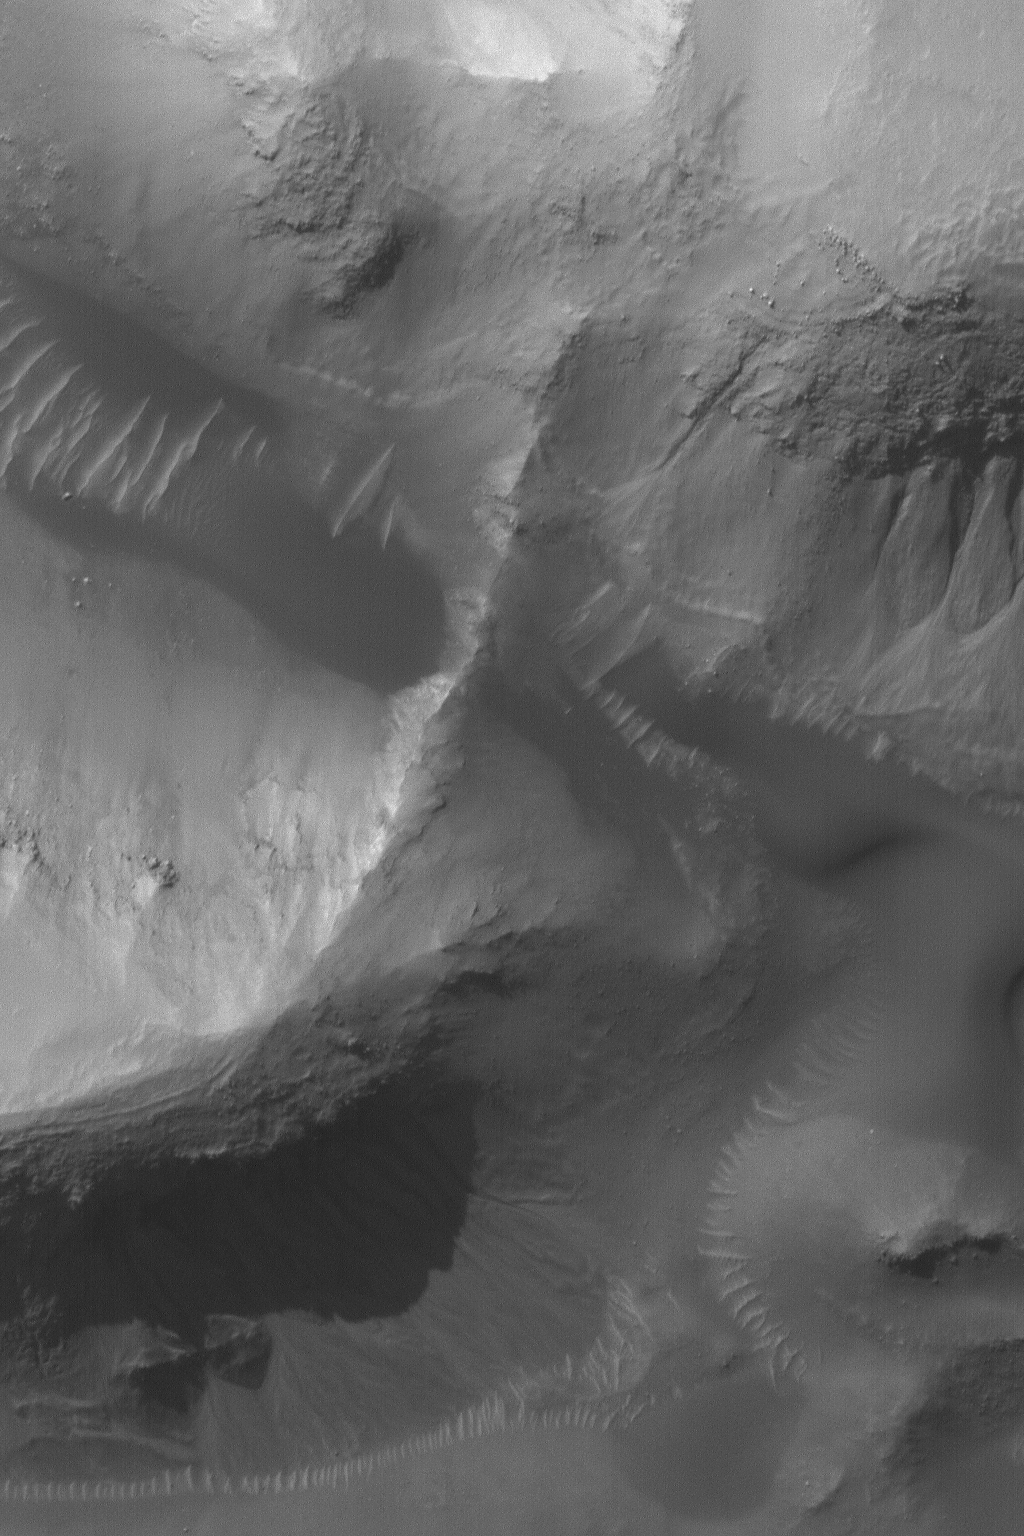

Gullies and Dunes

2 June 2004
This 1.5 meters (5 ft.) per pixel Mars Global Surveyor (MGS) Mars Orbiter Camera (MOC) image of gullies and dunes in a crater near Gorgonum Chaos was acquired in late May 2004. The gullies may have formed by a combination of processes. Many middle- and polar-latitude gullies such as these are thought to form both by mass movement of dry materials and action of liquid water. Some investigators suggest alternative fluids such as carbon dioxide. Still others make a case that no fluid was involved at all. Some gullies on Mars show clear association with subsurface layering and undermining of those layers; they also show banked channels; these kinds of observations are usually taken in support of the water hypothesis. The crater in which the landforms shown here occur is located at 37.5°S, 169.3°W. This image covers an area about 1.5 km (0.9 mi) across. The scene is illuminated by sunlight from the upper left.

Credit: NASA/JPL/Malin Space Science Systems